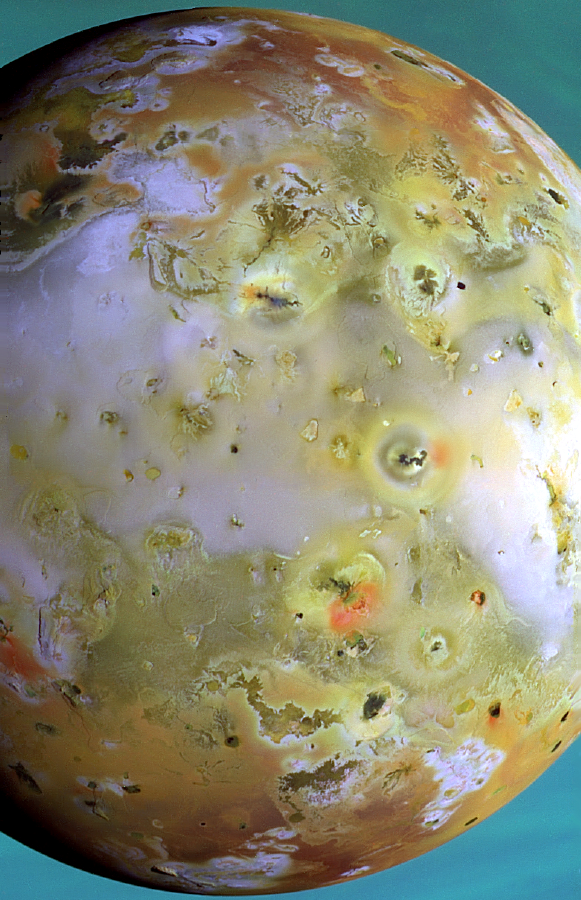

Close-up color view of Io

This is the highest resolution color picture taken so far of Jupiter s volcanic moon Io by NASA s Galileo spacecraft. At 3 kilometers (about 2 miles) per picture element, the fiery satellite is seen against a backdrop of Jupiter’s cloud tops, which appear blue in this false-color composite. Among the surprises seen on the moon s surface are several small, distinctly greenish patches and subtle violet hues at the cores and margins of bright sulfur dioxide-rich regions (like the one in the lower right). Dark spots, many flagged by bright red pyroclastic deposits, (deposits from explosive ejecta), mark the sites of current volcanic activity. Most of Io’s riotous color is due to the presence of sulfur compounds, but the dark materials that make up the flows and calderas are probably silicate rock.

North is to the top of the picture. The images used to construct this composite were taken in the 1- micron, green and violet filters of the solid state imaging camera system on NASA’s Galileo spacecraft. The images were taken on March 29, 1998 at a range of 294,000 kilometers (about 183,000 miles).

The Jet Propulsion Laboratory, Pasadena, CA manages the Galileo mission for NASA’s Office of Space Science, Washington, DC.

Credit: NASA/JPL/University of Arizona